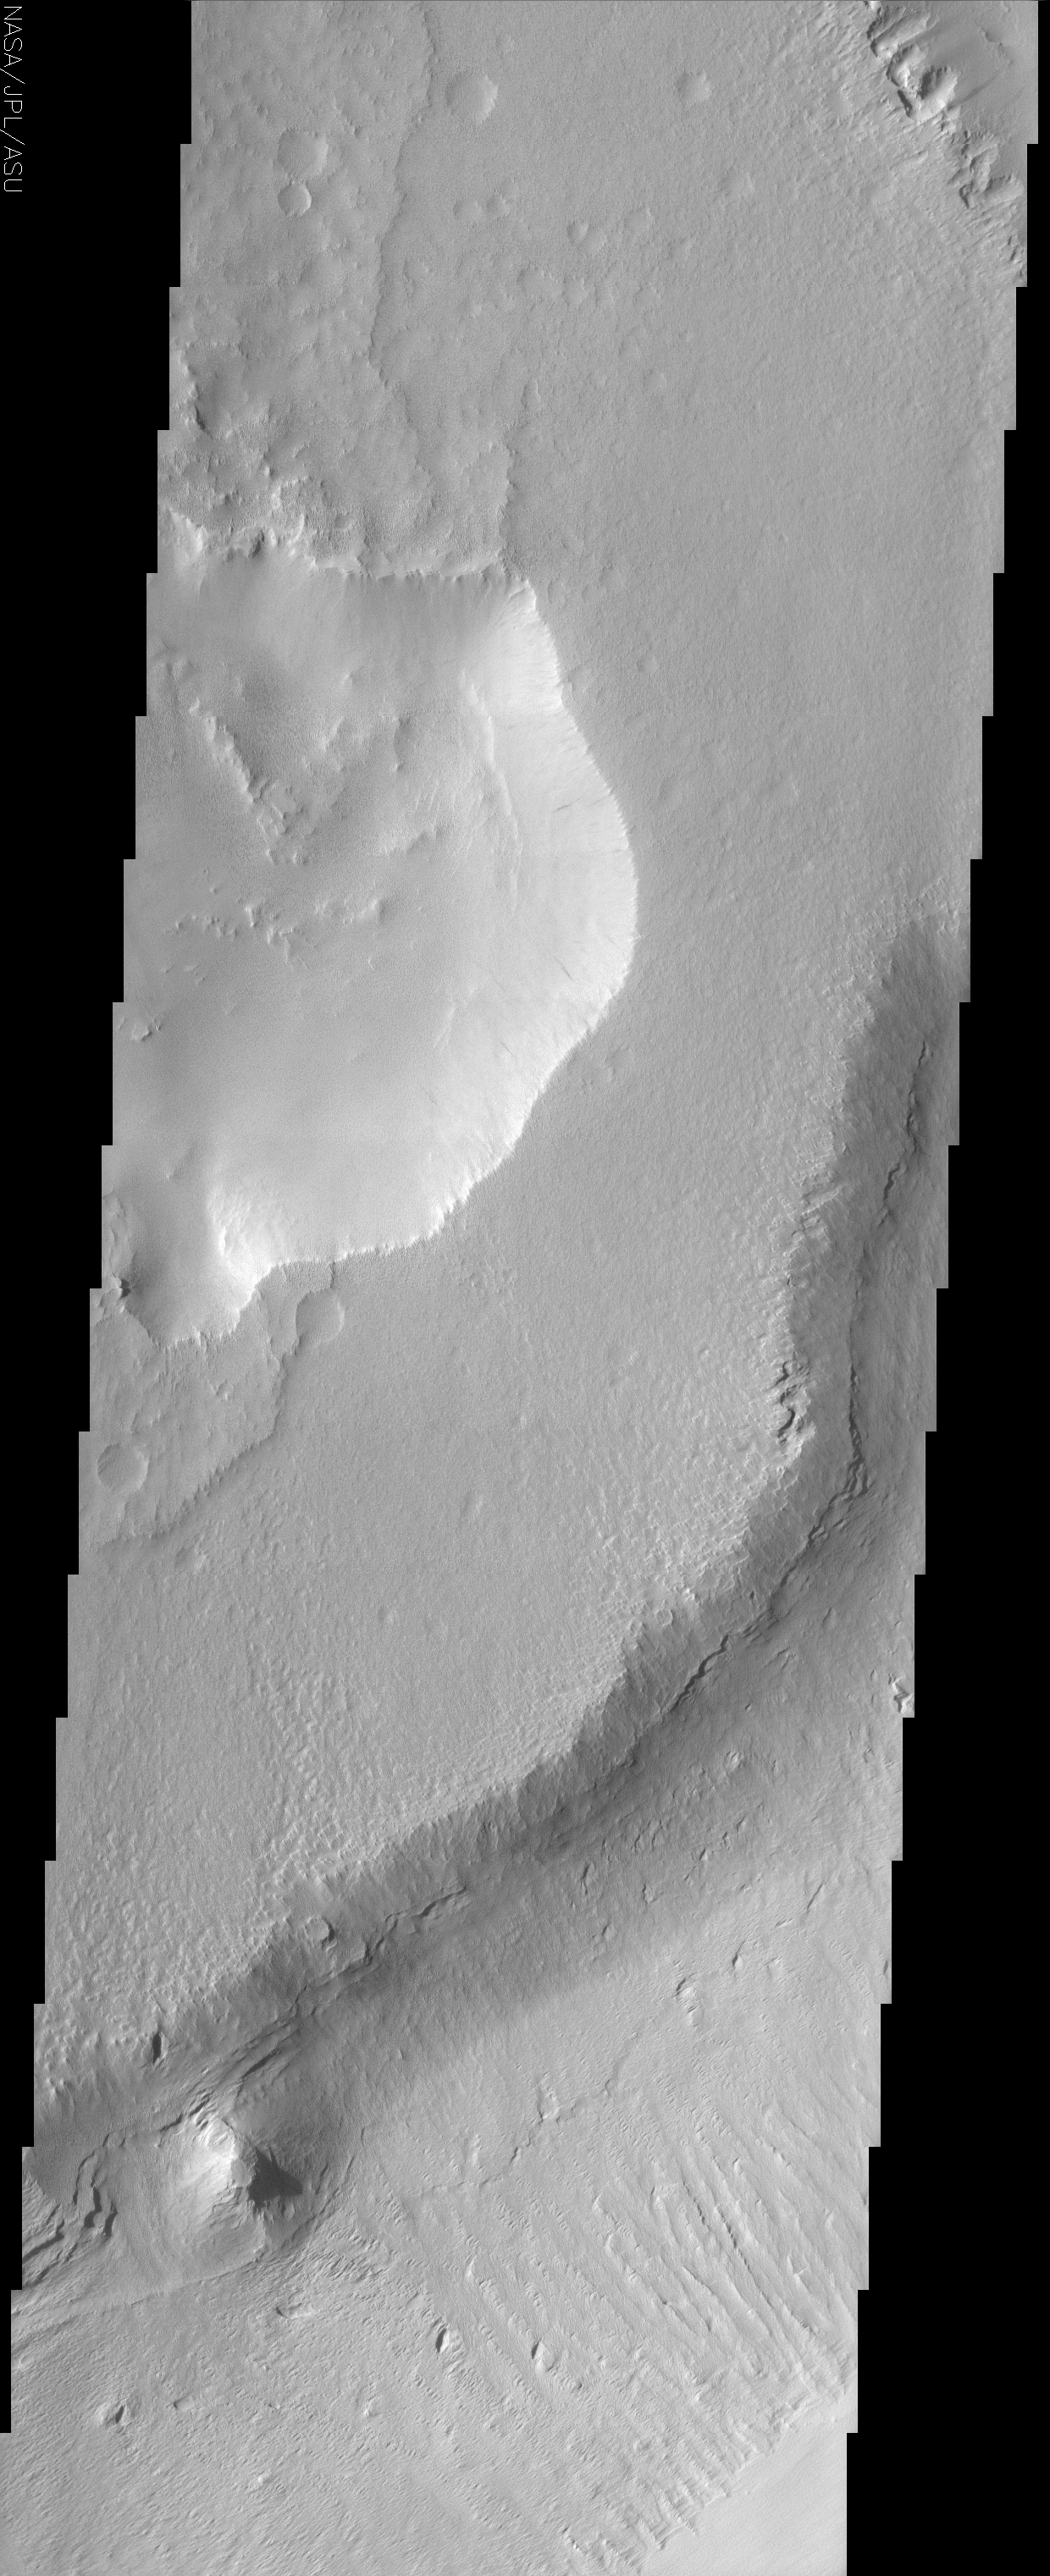

Medusae Fossae

(Released 31 July 2002)
This image crosses the equator at about 155 W longitude and shows a sample of the middle member of the Medusae Fossae formation. The layers exposed in the southeast-facing scarp suggest that there is a fairly competent unit underlying the mesa in the center of the image. Dust-avalanches are apparent in the crater depression near the middle of the image. The mesa of Medusae Fossae material has the geomorphic signatures that are typical of the formation elsewhere on Mars, but the surface is probably heavily mantled with fine dust, masking the small-scale character of the unit. The close proximity of the Medusae Fossae unit to the Tharsis region may suggest that it is an ignimbrite or volcanic airfall deposit, but it’s eroded character hasn’t preserved the primary depositional features that would give away the secrets of formation. One of the most interesting feature in the image is the high-standing knob at the base of the scarp in the lower portion of the image. This knob or butte is high standing because it is composed of material that is not as easily eroded as the rest of the unit. There are a number of possible explanations for this feature, including volcano, inverted crater, or some localized process that caused once friable material to become cemented. Another interesting set of features are the long troughs on the slope in the lower portion of the image. The fact that the features keep the same width for the entire length suggests that these are not simple landslides.

Credit: NASA/JPL/Arizona State University